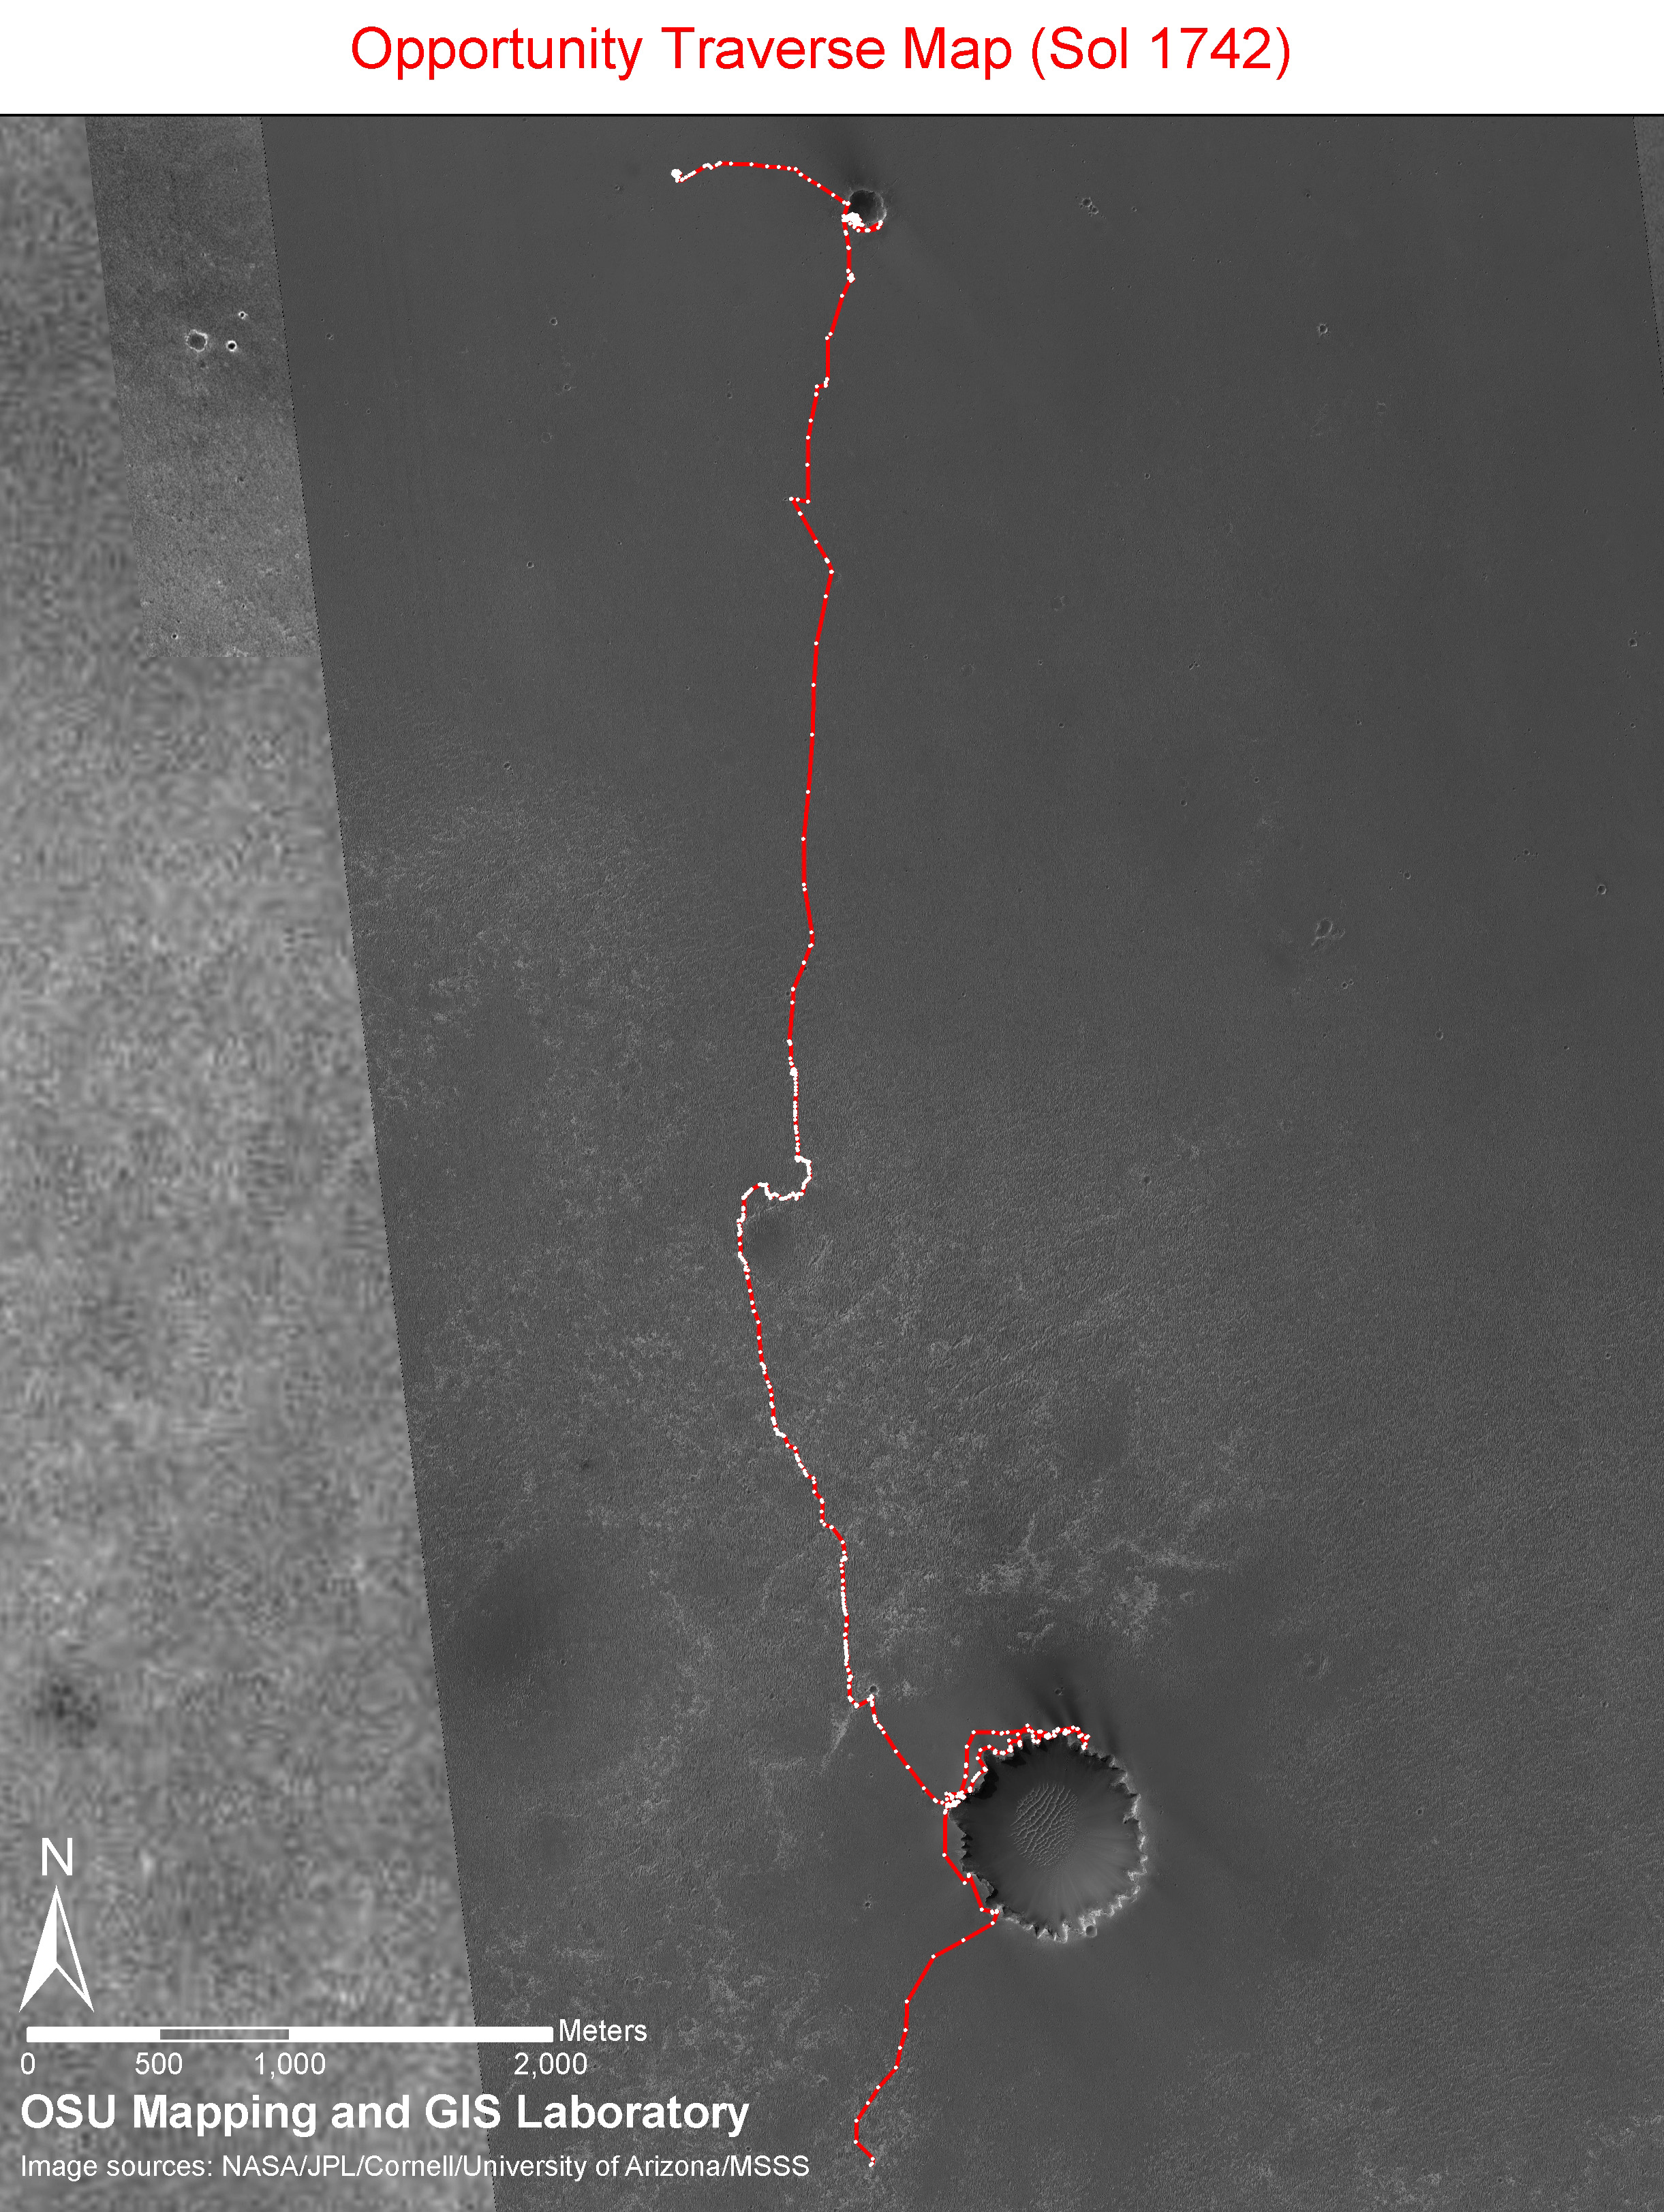

Opportunity Sol 1742 Traverse Map with Endeavour Crater

Annotated Version

The red-and-white line on this image traces the route that NASA’s Mars Exploration Rover Opportunity drove from its landing inside Eagle Crater on Jan. 4, 2004 (Universal Time; Jan. 3 Pacific Standard Time) through the 1,742nd Martian day, or sol, of the mission (Dec. 17, 2008). During that period, Opportunity drove 13.62 kilometers (8.5 miles).

Opportunity climbed out of the 800-meter-wide (half-mile-wide) Victoria Crater on Sol 1634 (Aug. 28, 2008). The rover’s next major destination is a much larger crater further south, Endeavour Crater, with a diameter of about 22 kilometers (14 miles).

The route and labels on this map are overlain on an image from the Thermal Emission Imaging System camera on NASA’s Mars Odyssey orbiter.

Credit: NASA/JPL-Caltech/Cornell/Ohio State University/Arizona State University